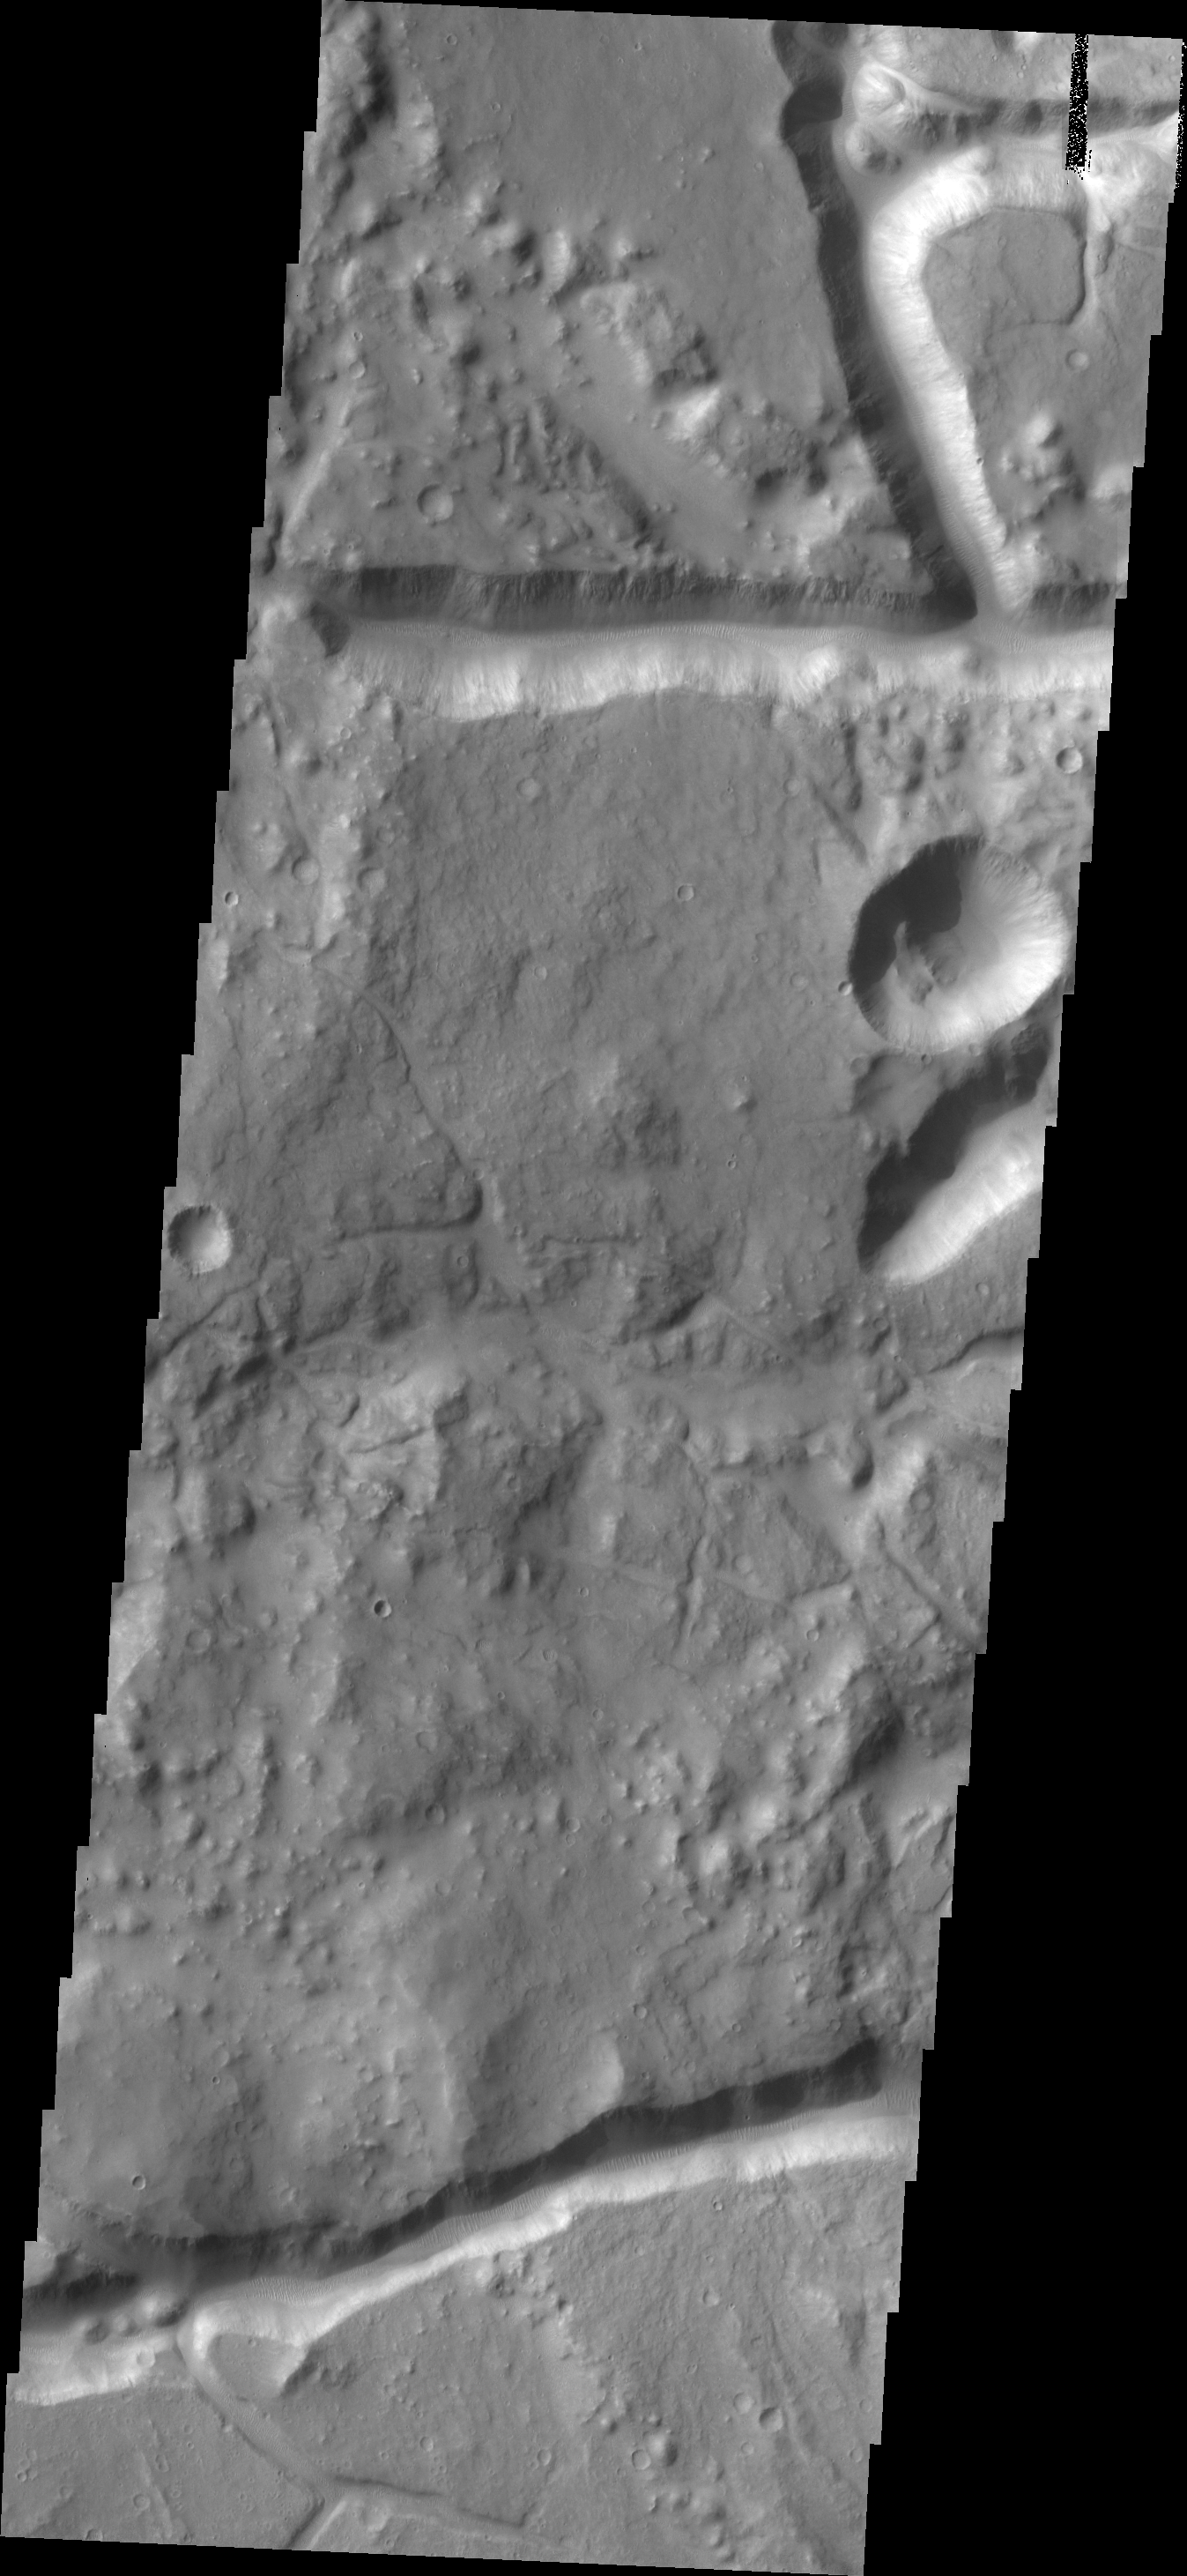

Iani Chaos

The channel-like features in today’s image are fracture sets related to the formation of Iani Chaos, which occurs directly north of the image.

Credit: NASA/JPL/ASU